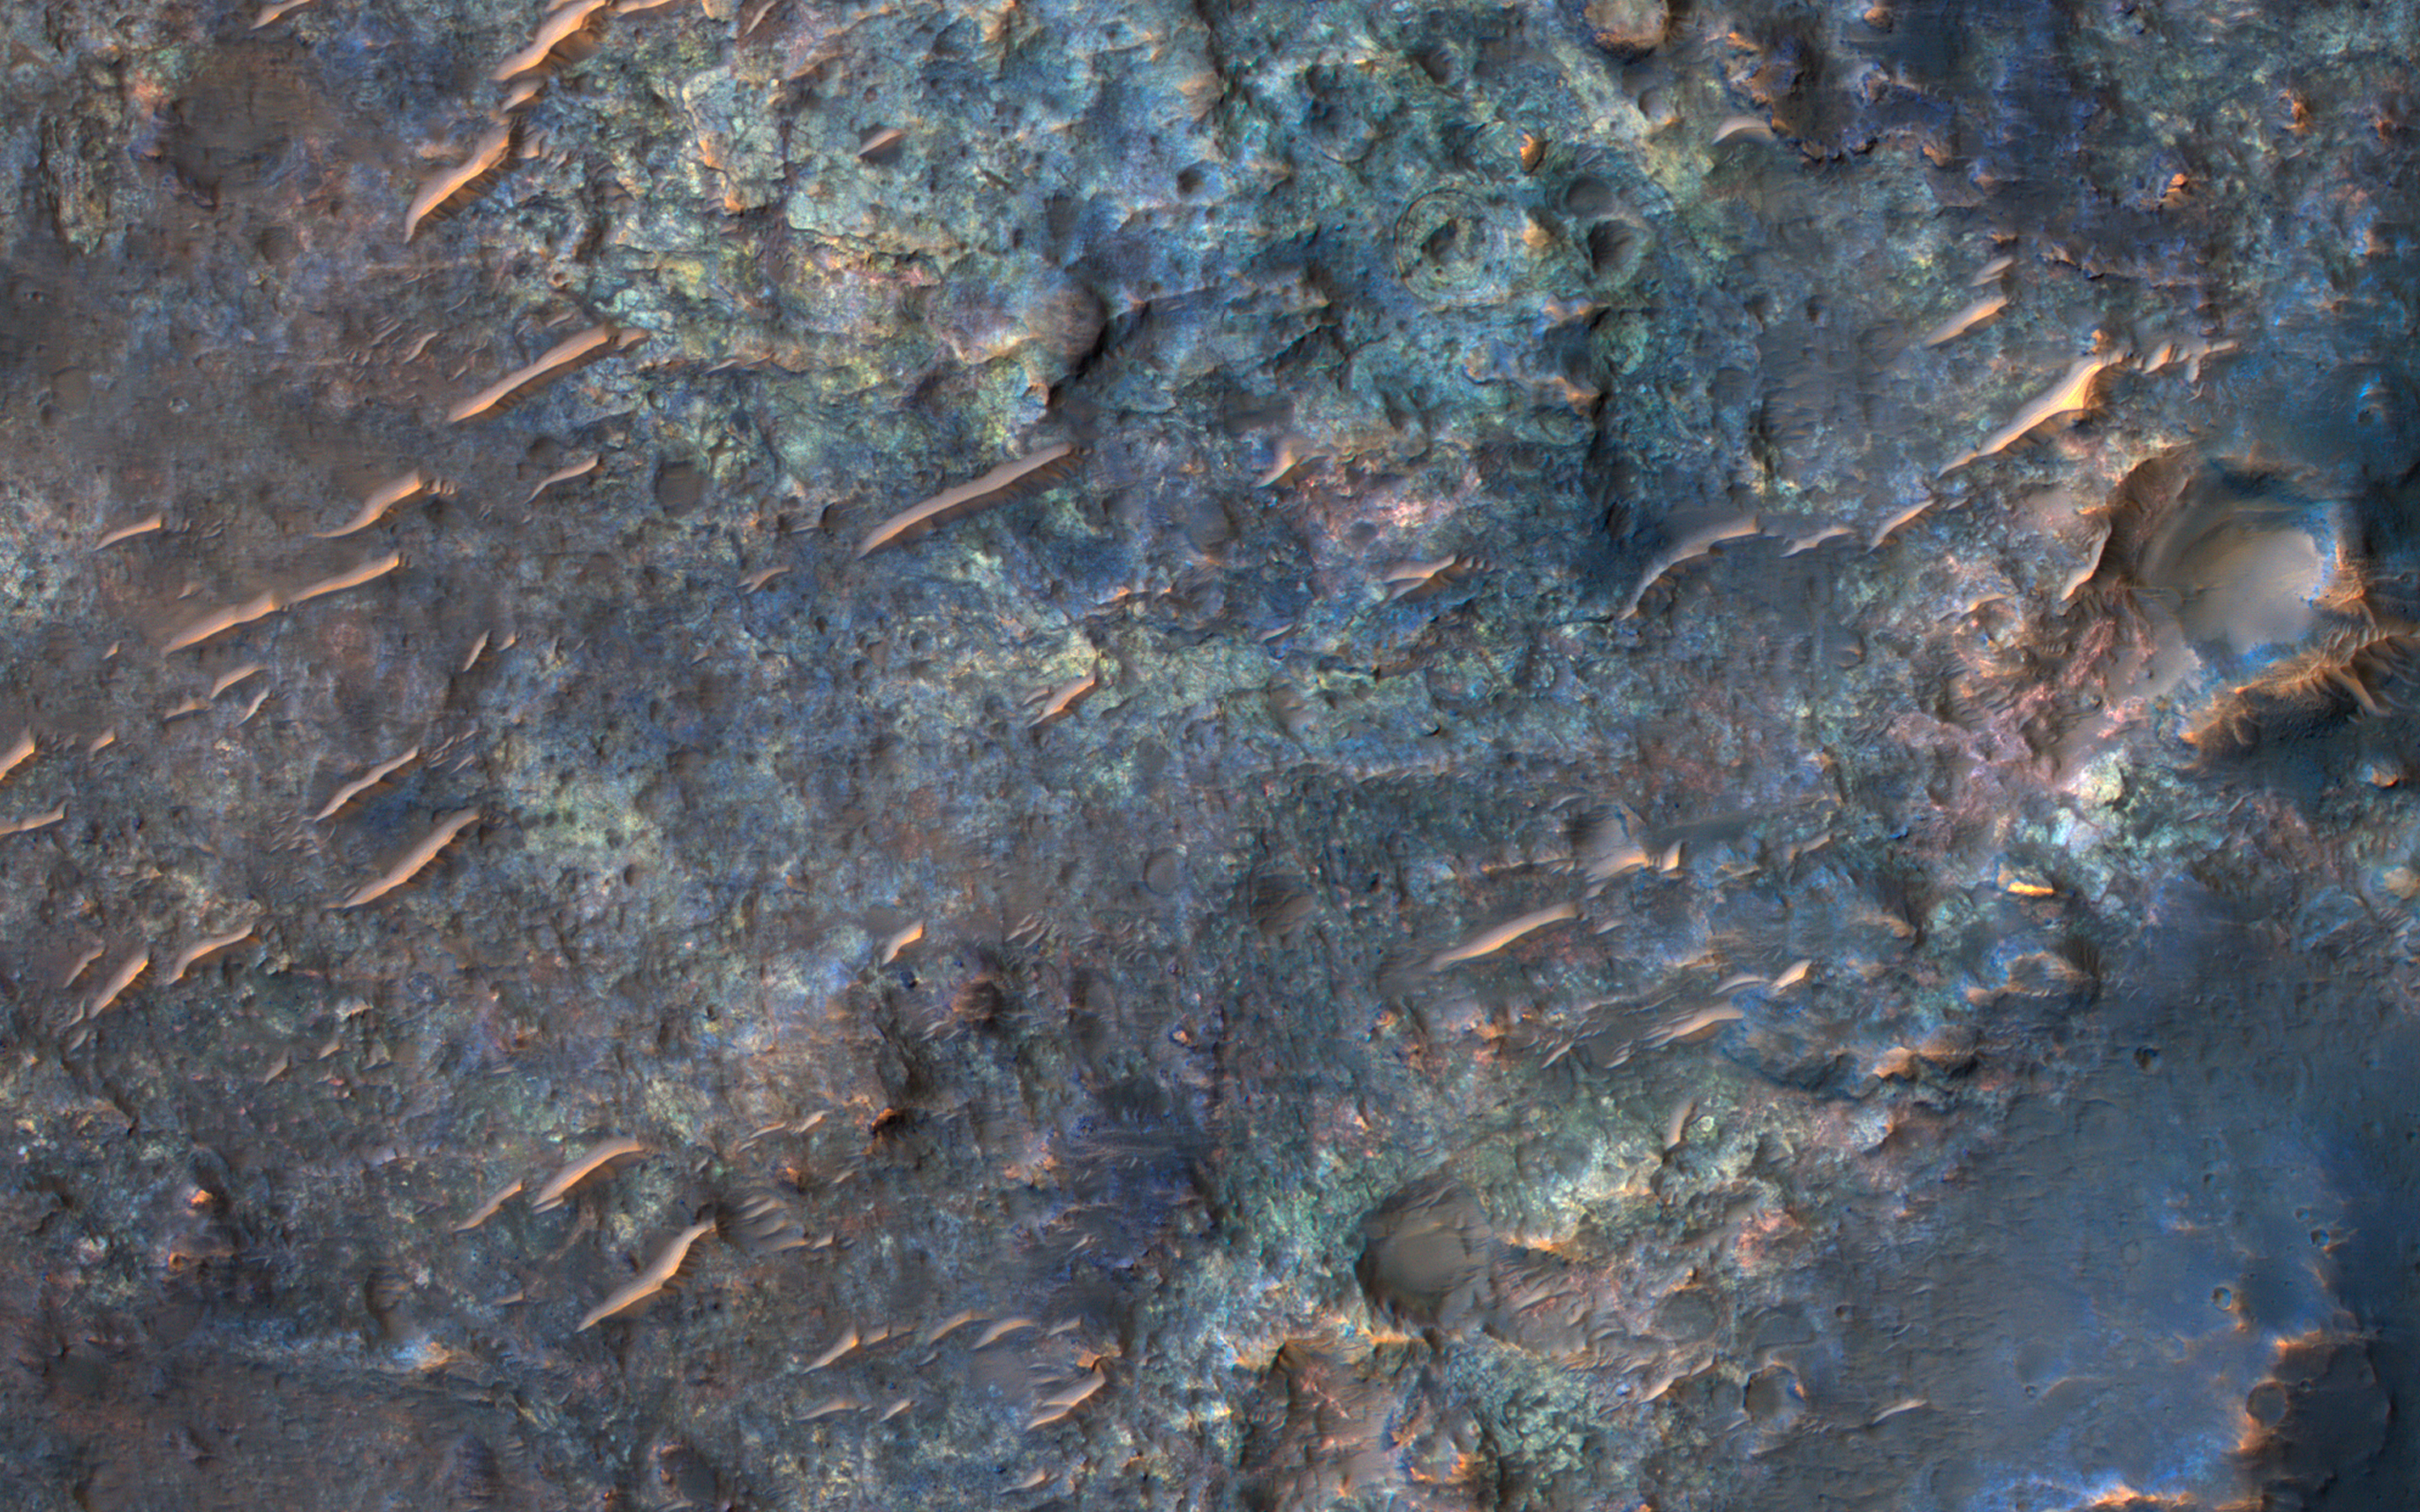

Diverse Lithologies on a Crater Floor

The map is projected here at a scale of 50 centimeters (19.7 inches) per pixel.
[The original image scale is 52.2 centimeters (20.6 inches) per pixel (with 2 x 2 binning); objects on the order of 157 centimeters (61.8 inches) across are resolved.] North is up.
This image from NASA’s Mars Reconnaissance Orbiter (MRO) shows bedrock units with diverse colors indicating different mineral concentrations.

The University of Arizona, Tucson, operates HiRISE, which was built by Ball Aerospace & Technologies Corp., Boulder, Colorado. NASA’s Jet Propulsion Laboratory, a division of Caltech in Pasadena, California, manages the Mars Reconnaissance Orbiter Project for NASA’s Science Mission Directorate, Washington.

Credit: NASA/JPL-Caltech/Univ. of Arizona